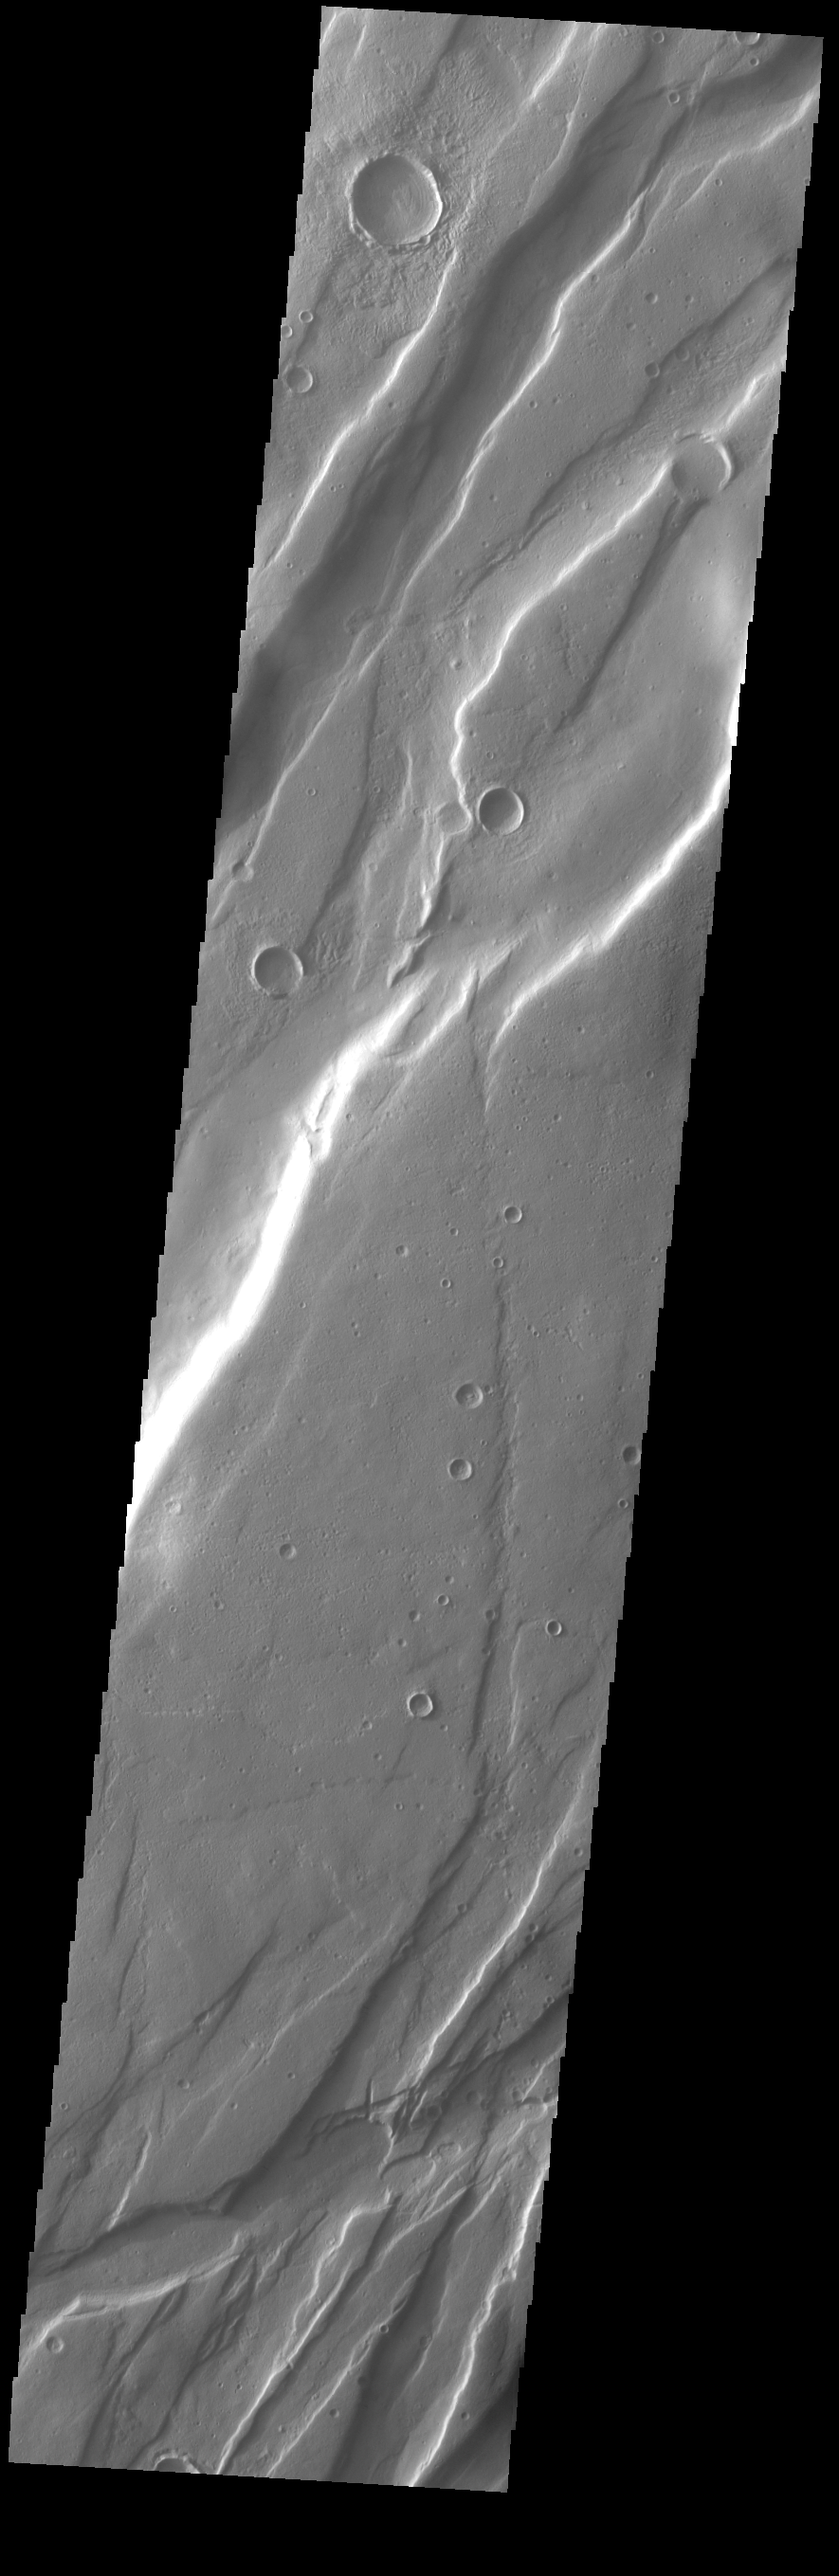

Tempe Fossae

Today’s VIS image is shows a small portion of Tempe Fossae. The linear features are tectonic graben. Graben are formed by extension of the crust and faulting. When large amounts of pressure or tension are applied to rocks on timescales that are fast enough that the rock cannot respond by deforming, the rock breaks along faults. In the case of a graben, two parallel faults are formed by extension of the crust and the rock in between the faults drops downward into the space created by the extension. Numerous sets of graben are visible in this THEMIS image, trending from north-northeast to south-southwest. Because the faults defining the graben are formed perpendicular to the direction of the applied stress, we know that extensional forces were pulling the crust apart in the west-northwest/east-southeast direction. The complete fossae system is almost 2000 km (1242 miles) long.

Credit: NASA/JPL-Caltech/ASU